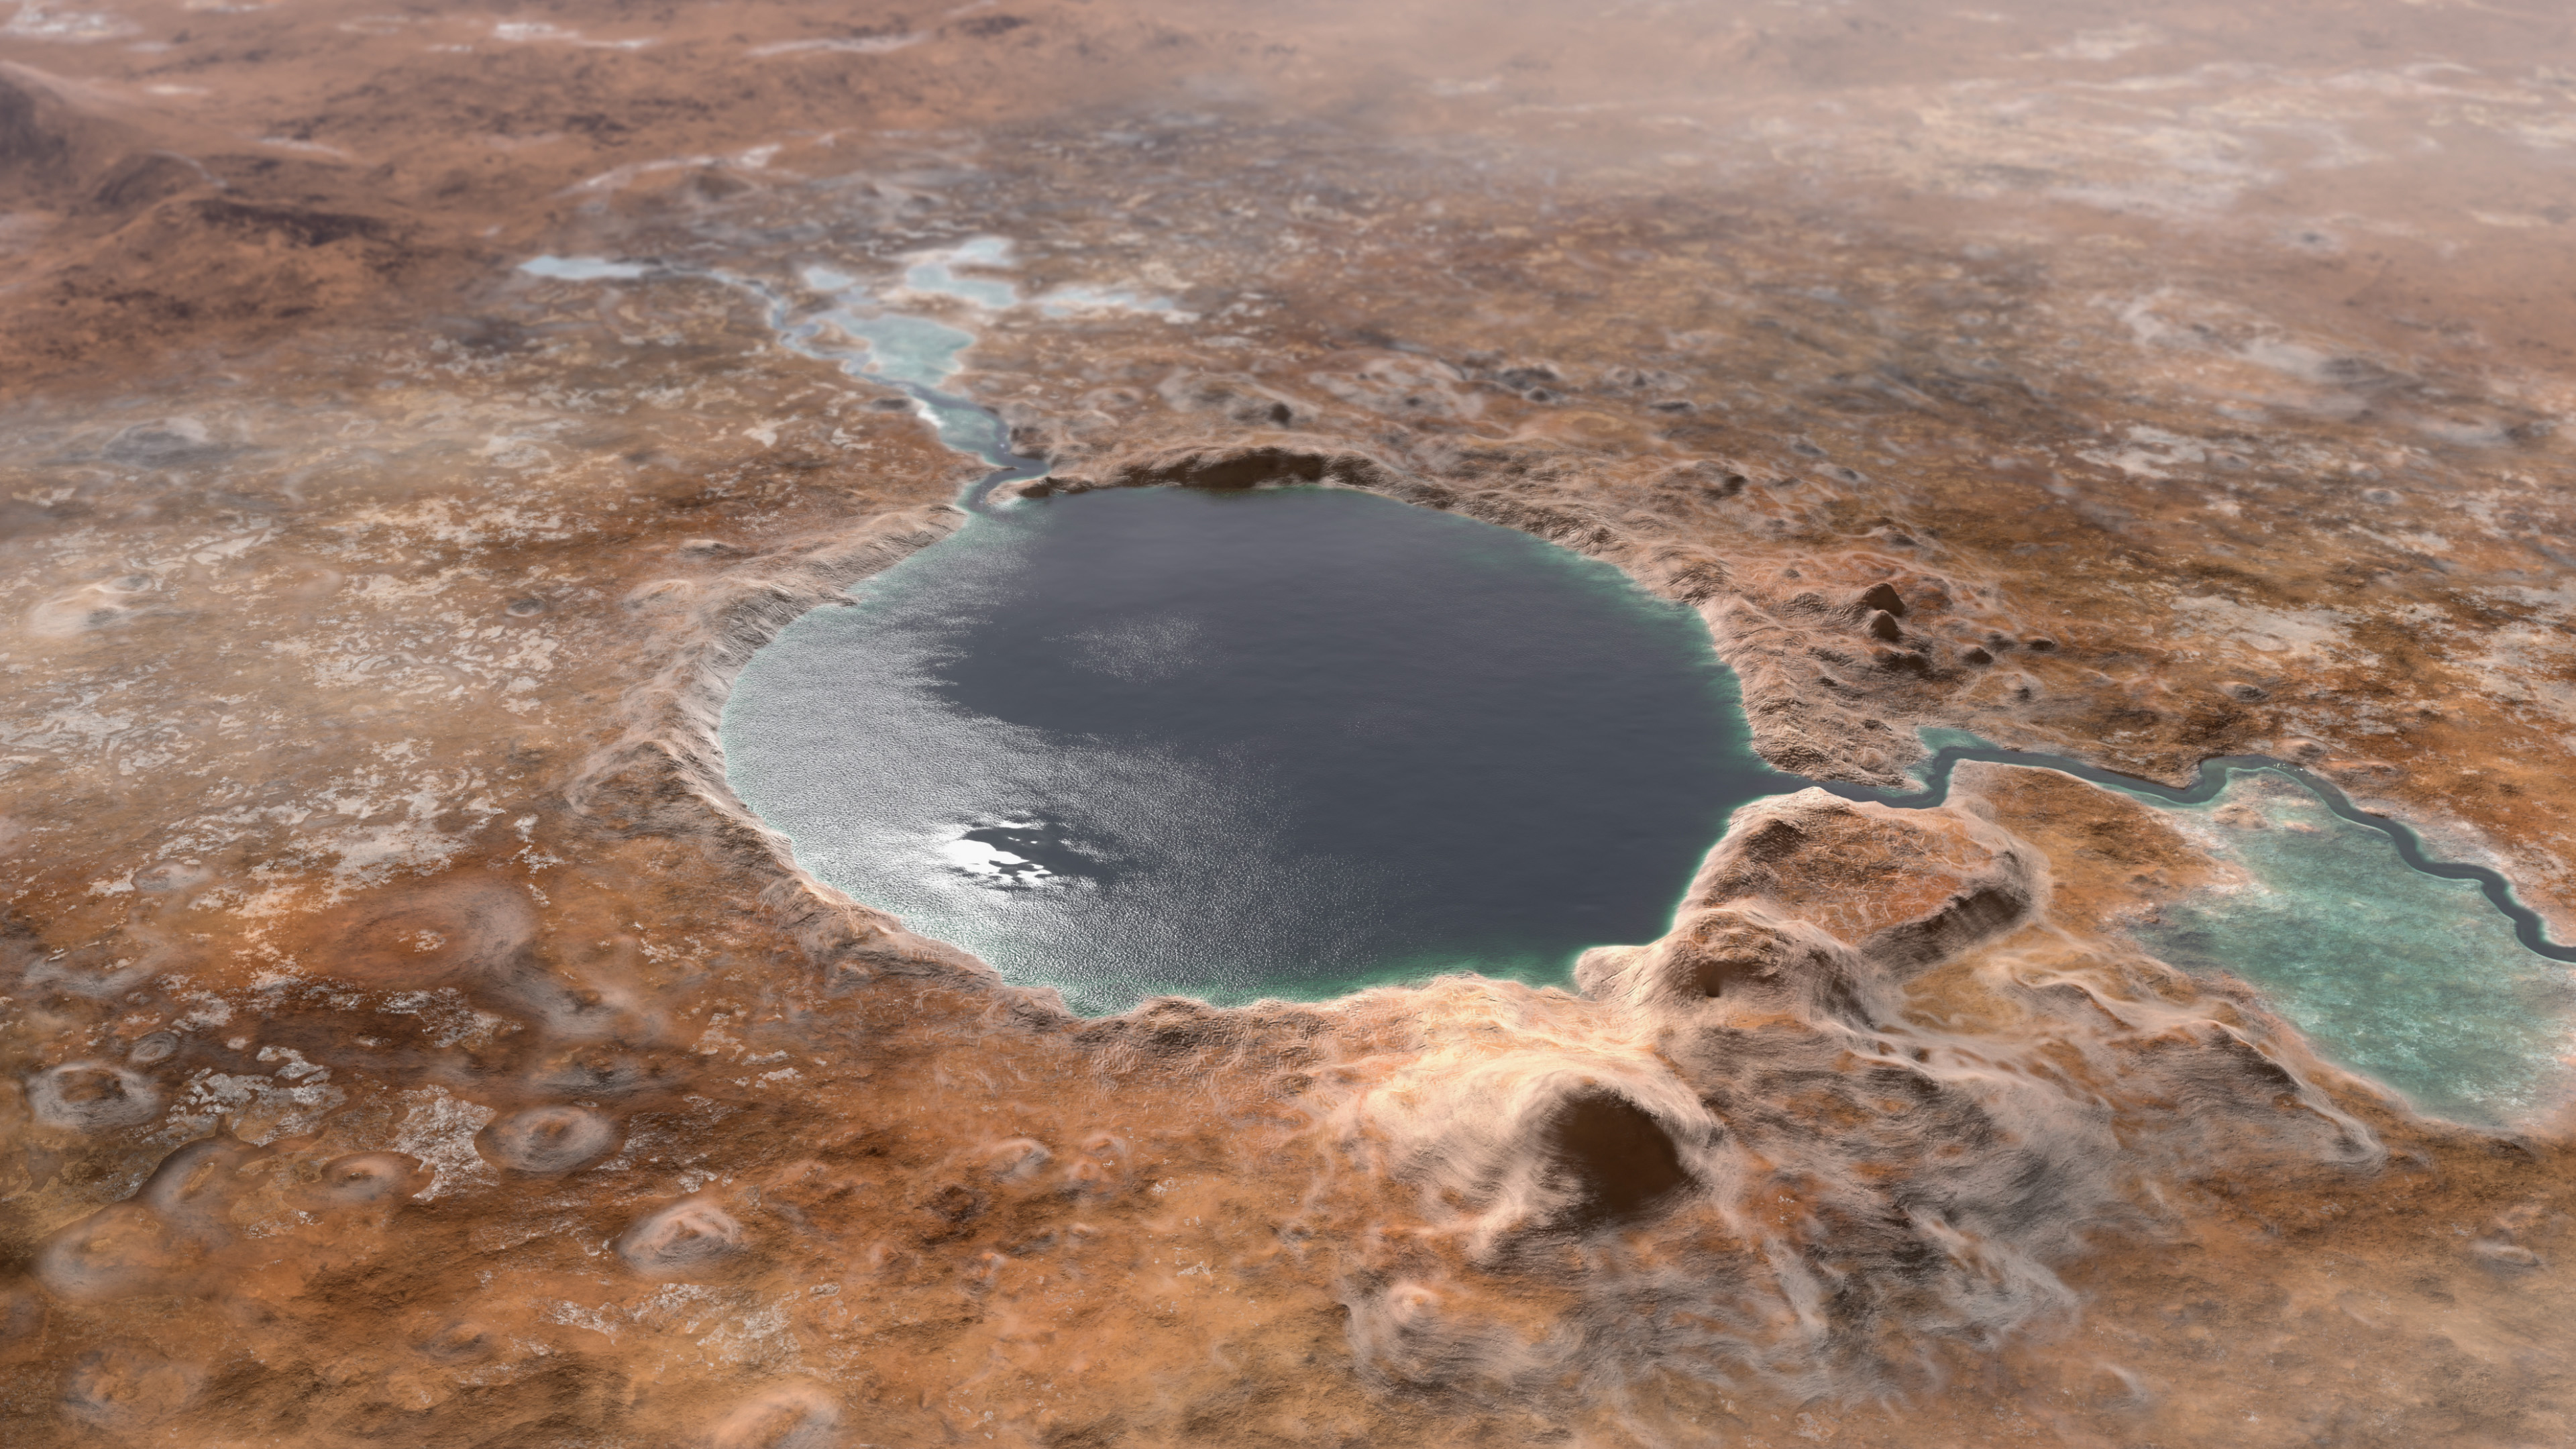

Ancient Jezero Crater (Illustration)

This illustration shows Jezero Crater — the landing site of the Mars 2020 Perseverance rover — as it may have looked billions of years go on Mars, when it was a lake. An inlet and outlet are also visible on either side of the lake.

A key objective for Perseverance’s mission on Mars is astrobiology, including the search for signs of ancient microbial life. The rover will characterize the planet’s geology and past climate, pave the way for human exploration of the Red Planet, and be the first mission to collect and cache Martian rock and regolith (broken rock and dust).

Subsequent missions, currently under consideration by NASA in cooperation with the European Space Agency, would send spacecraft to Mars to collect these cached samples from the surface and return them to Earth for in-depth analysis.

Credit: NASA/JPL-Caltech